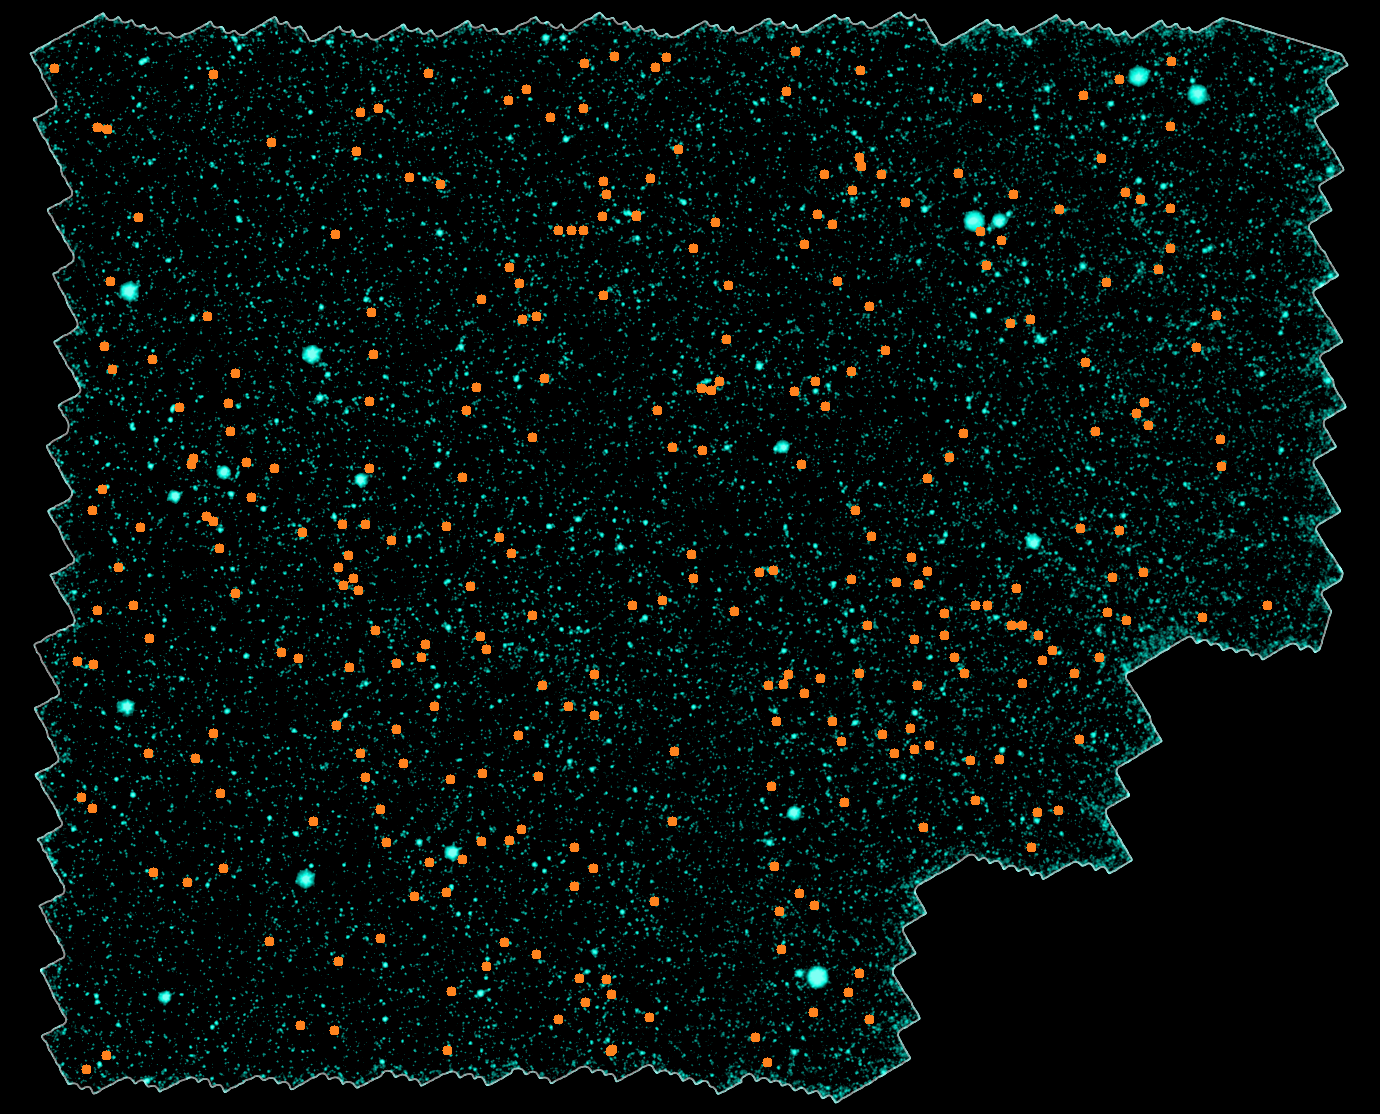

Distant Galaxy Clusters

Astronomers have discovered nearly 300 galaxy clusters and groups, including almost 100 located 8 to 10 billion light-years away, using the space-based Spitzer Space Telescope and the ground-based Mayall 4-meter telescope at Kitt Peak National Observatory in Tucson, Ariz. The new sample represents a six-fold increase in the number of known galaxy clusters and groups at such extreme distances, and will allow astronomers to systematically study massive galaxies two-thirds of the way back to the Big Bang.

A mosaic portraying a bird's eye view of the field in which the distant clusters were found is shown in this image. It spans a region of sky 40 times larger than that covered by the full moon as seen from Earth. Thousands of individual images from Spitzer's infrared array camera instrument were stitched together to create this mosaic. The distant clusters are marked with orange dots.

This picture is a composite, combining ground-based optical images captured by the Mosaic-I camera on the Mayall 4-meter telescope at Kitt Peak, with infrared pictures taken by Spitzer's infrared array camera. Blue and green represent visible light at wavelengths of 0.4 microns and 0.8 microns, respectively, while red indicates infrared light at 4.5 microns.

Kitt Peak National Observatory is part of the National Optical Astronomy Observatory in Tuscon, Ariz.

Credit: NASA/JPL-Caltech/ M. Brodwin (JPL)